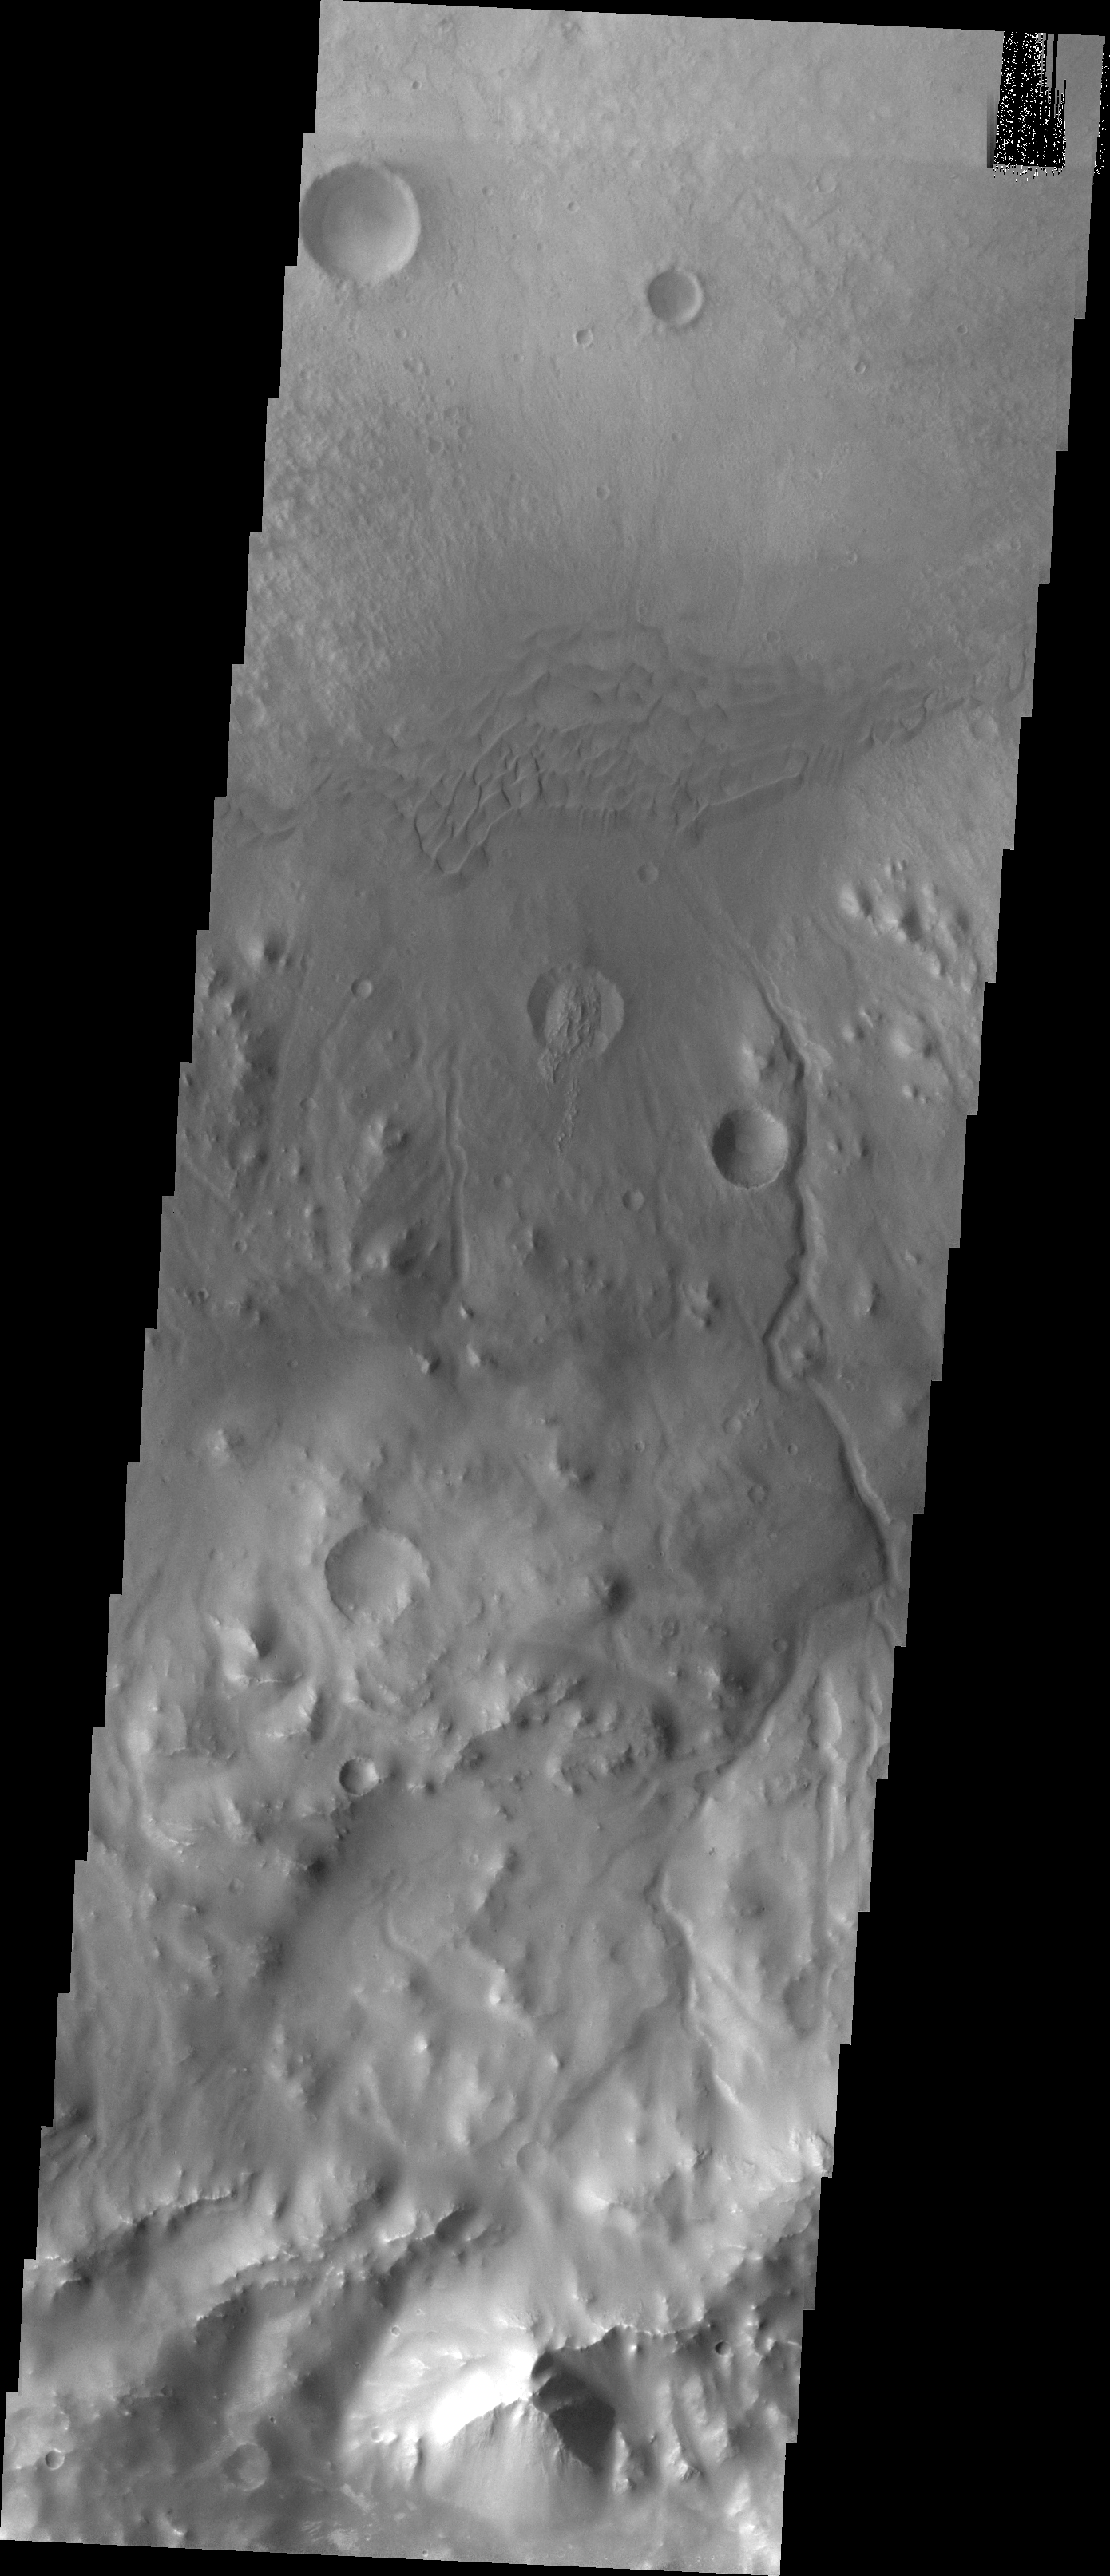

Images of Gale #30

During the month of April Mars will be in conjunction relative to the Earth. This means the Sun is in the line-of-sight between Earth and Mars, and communication between the two planets is almost impossible. For conjunction, the rovers and orbiting spacecraft at Mars continue to operate, but do not send the data to Earth. This recorded data will be sent to Earth when Mars moves away from the sun and the line-of-sight between Earth and Mars is reestablished. During conjunction the THEMIS image of the day will be a visual tour of Gale Crater, the location of the newest rover Curiosity.

Following the dunes eastward, we find several channels dissecting the crater rim. These channels may be the source of material for the sand dunes.

Credit: NASA/JPL-Caltech/ASU